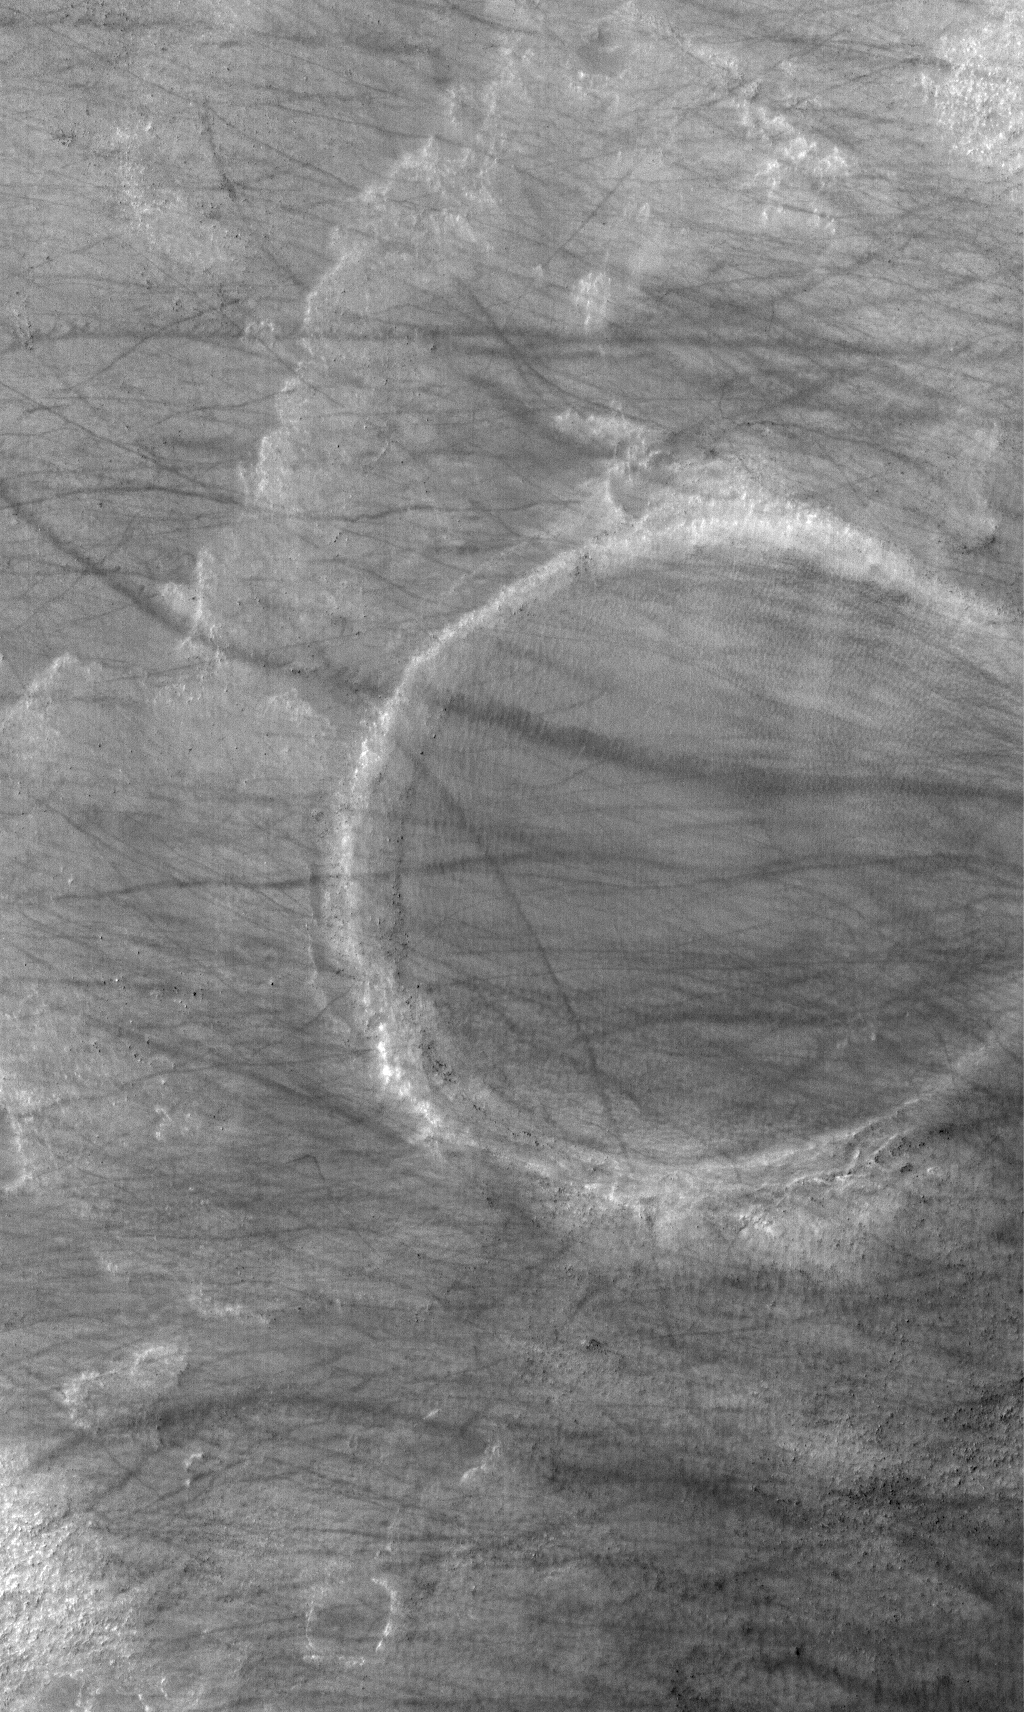

Crater and Streaks

4 December 2005
This Mars Global Surveyor (MGS) Mars Orbiter Camera (MOC) image shows a trough formed of coalesced collapse pits in the Tractus Catena region of northern Tharsis, Mars.

Location near: 54.8°S, 0.7°W
Image width: width: ~3 km (~1.9 mi)
Illumination from: upper left
Season: Southern Summer

Credit: NASA/JPL/Malin Space Science Systems